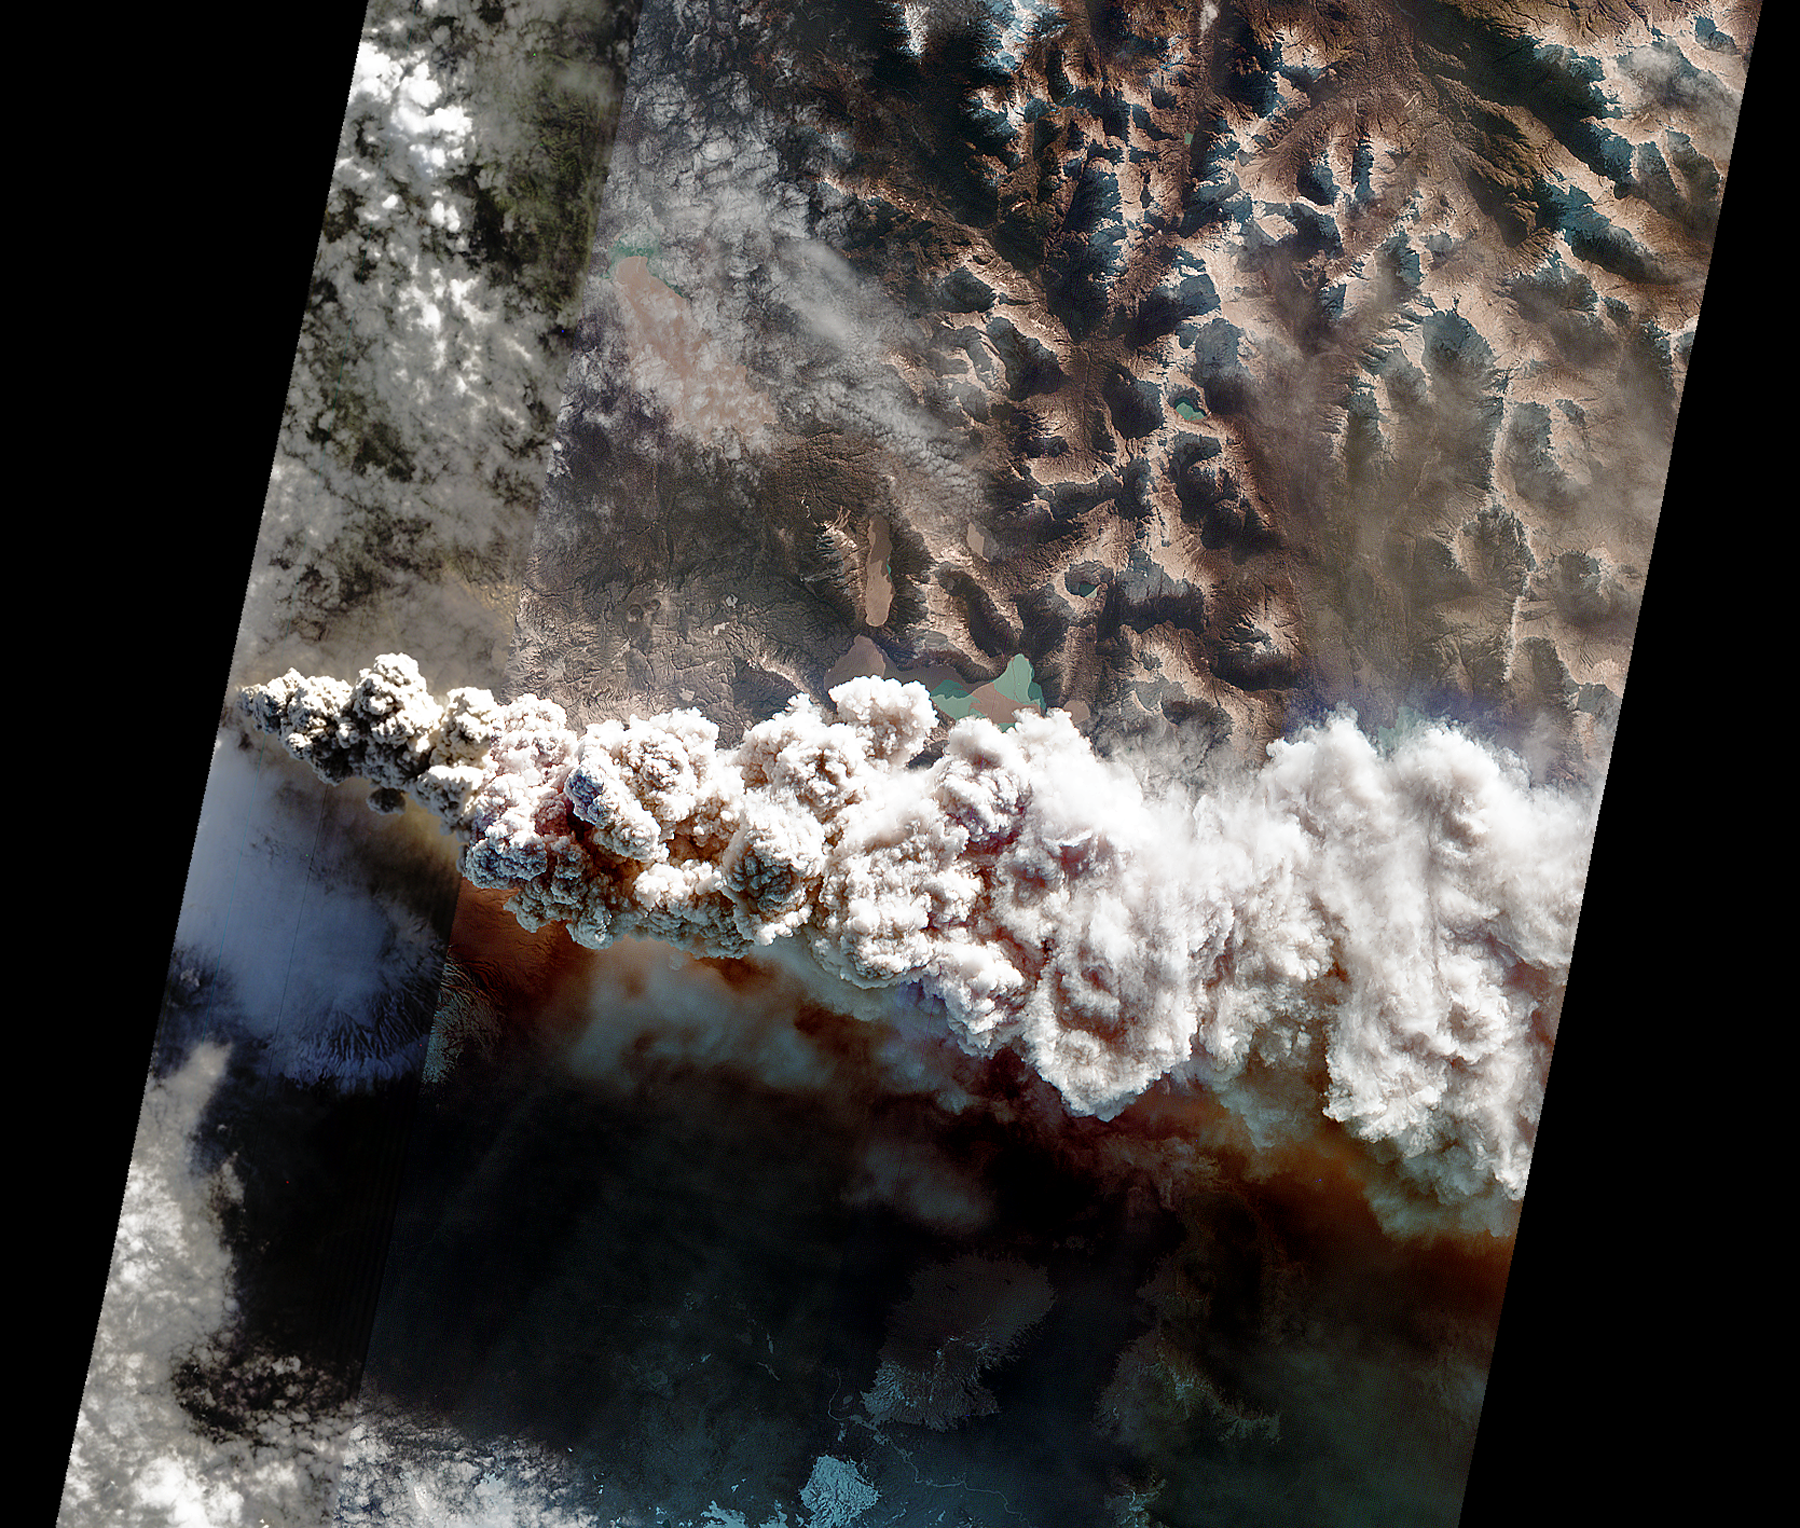

NASA’s EO-1 Spacecraft Images Chile’s Volcanic Eruption

Hyperion Infrared Image

On June 14, 2011, the Hyperion and Advanced Land Imager (ALI) instruments onboard NASA’s Earth Observing-1 (EO-1) spacecraft obtained these images of the continuing eruption of Chile’s Puyehue-Cordon Caulle volcano. Like the 2010 eruption of Iceland’s Eyjafjallajökull volcano, the volcanic ash from the Puyehue eruption is disrupting air travel.

In the main image, created from data at visible wavelengths, the ash-rich volcanic plume billows out of the vent, punching through a low cloud layer. The plume’s grey color is a reflection of its ash content. Fine particles of ash are carried high into the atmosphere and get dispersed by the prevailing winds. Ash from the volcano has traveled thousands of kilometers across the Pacific to cause problems for aviation in New Zealand and southeastern Australia.

The smaller image is created from Hyperion visible (left panel) and infrared (right panel) data. In the infrared image, an intense thermal source is revealed at the base of the eruption plume. The thermal emission is at least 1 gigawatt (or 1,000 million watts), nearly 20 times more powerful than the 2010 Eyjafjallajökull eruption and equivalent to the energy consumption of 1 million homes. This is only a fraction of the energy being released during the volcanic eruption.

The main scene depicted here is about 19 miles (30 kilometers) wide, and has a resolution of 98 feet (30 meters) per pixel. The vertical direction is north. The small Hyperion images are each 4.8 miles (7.7 kilometers) across.

The EO-1 spacecraft is managed by NASA’s Goddard Space Flight Center, Greenbelt, Md. EO-1 is the satellite remote-sensing asset used by the Volcano Sensor Web developed by NASA’s Jet Propulsion Laboratory, Pasadena, Calif., which is being used to monitor this, and other, volcanic eruptions around the world.

Credit: NASA/JPL/EO-1 Mission/GSFC/Ashley Davies